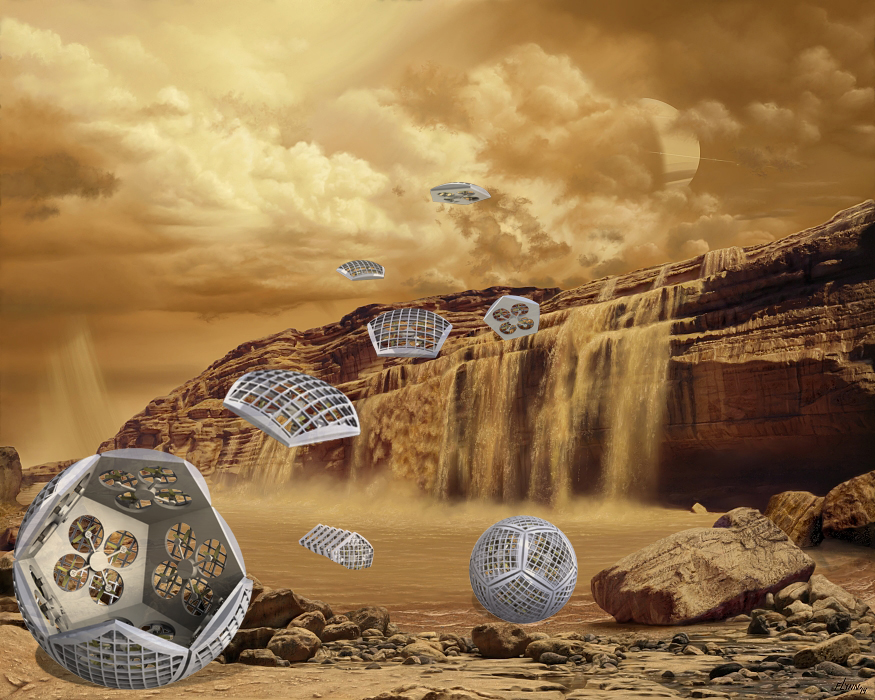

Illustration of Shapeshifter on Titan’s Surface

An illustration of an early concept of Shapeshifter imagines the robots on Saturn’s moon Titan. In the picture, the Shapeshifter breaks into smaller pieces that can investigate a methane waterfall from the sky. Shapeshifter is a developing concept for a transformational vehicle to explore treacherous, distant worlds. The flying amphibious robot is part of the early-stage research program NASA Innovative Advanced Concepts (NIAC), which offers several phases of funding to visionary concepts, helping turn ideas that sound like science fiction into science fact. JPL Principle Investigator Ali Agha envisions Shapeshifter as a mission to Saturn’s moon Titan, the only other world in the solar system known to have liquid in the form of methane lakes, rivers and seas on its surface.

Credit: NASA/JPL-Caltech/Marilynn Flynn